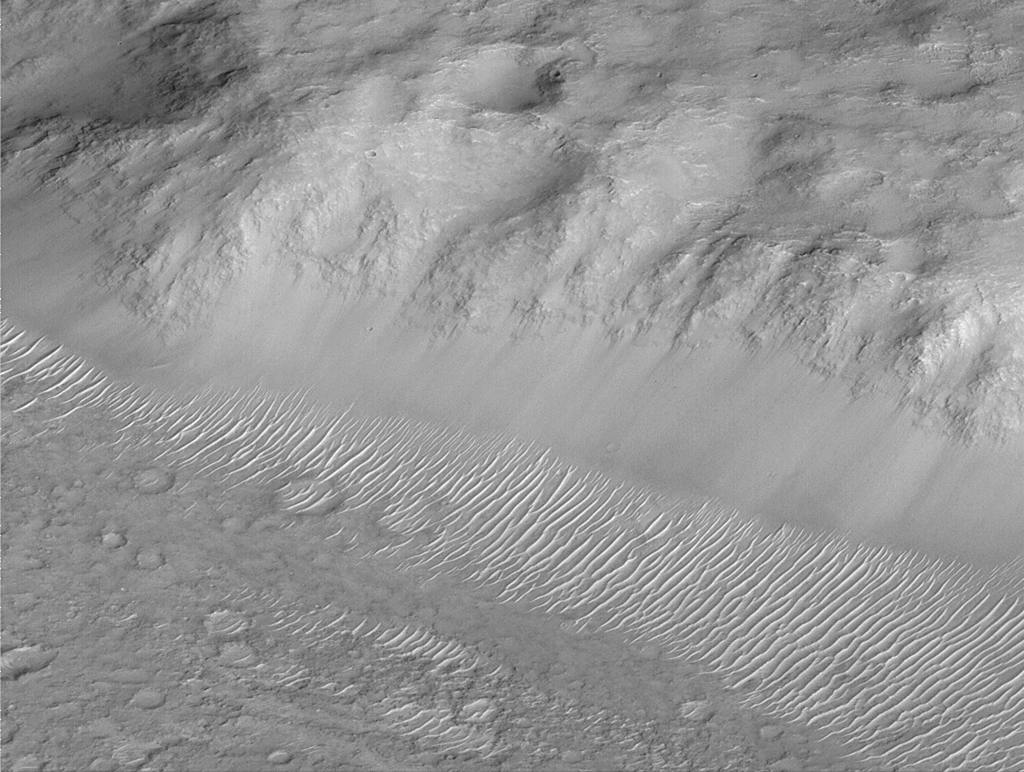

Layers of Cratered Highland Bedrock Exposed in Amenthes Slope

One of the highlights of the Mars Global Surveyor Mars Orbiter Camera project thus far has been the realization that much of the upper crust–i.e., the bedrock–is layered. This dramatic view of a slope in the Amenthes Rupes region near the martian equator shows layered bedrock, smooth-surfaced debris at the slope base, and many small ripple-like dunes. The picture was taken during the second week of April 1999 and covers an area 3 kilometers (1.9 miles) wide. Illumination is from the lower right.

Malin Space Science Systems and the California Institute of Technology built the MOC using spare hardware from the Mars Observer mission. MSSS operates the camera from its facilities in San Diego, CA. The Jet Propulsion Laboratory’s Mars Surveyor Operations Project operates the Mars Global Surveyor spacecraft with its industrial partner, Lockheed Martin Astronautics, from facilities in Pasadena, CA and Denver, CO.

Credit: NASA/JPL/MSSS